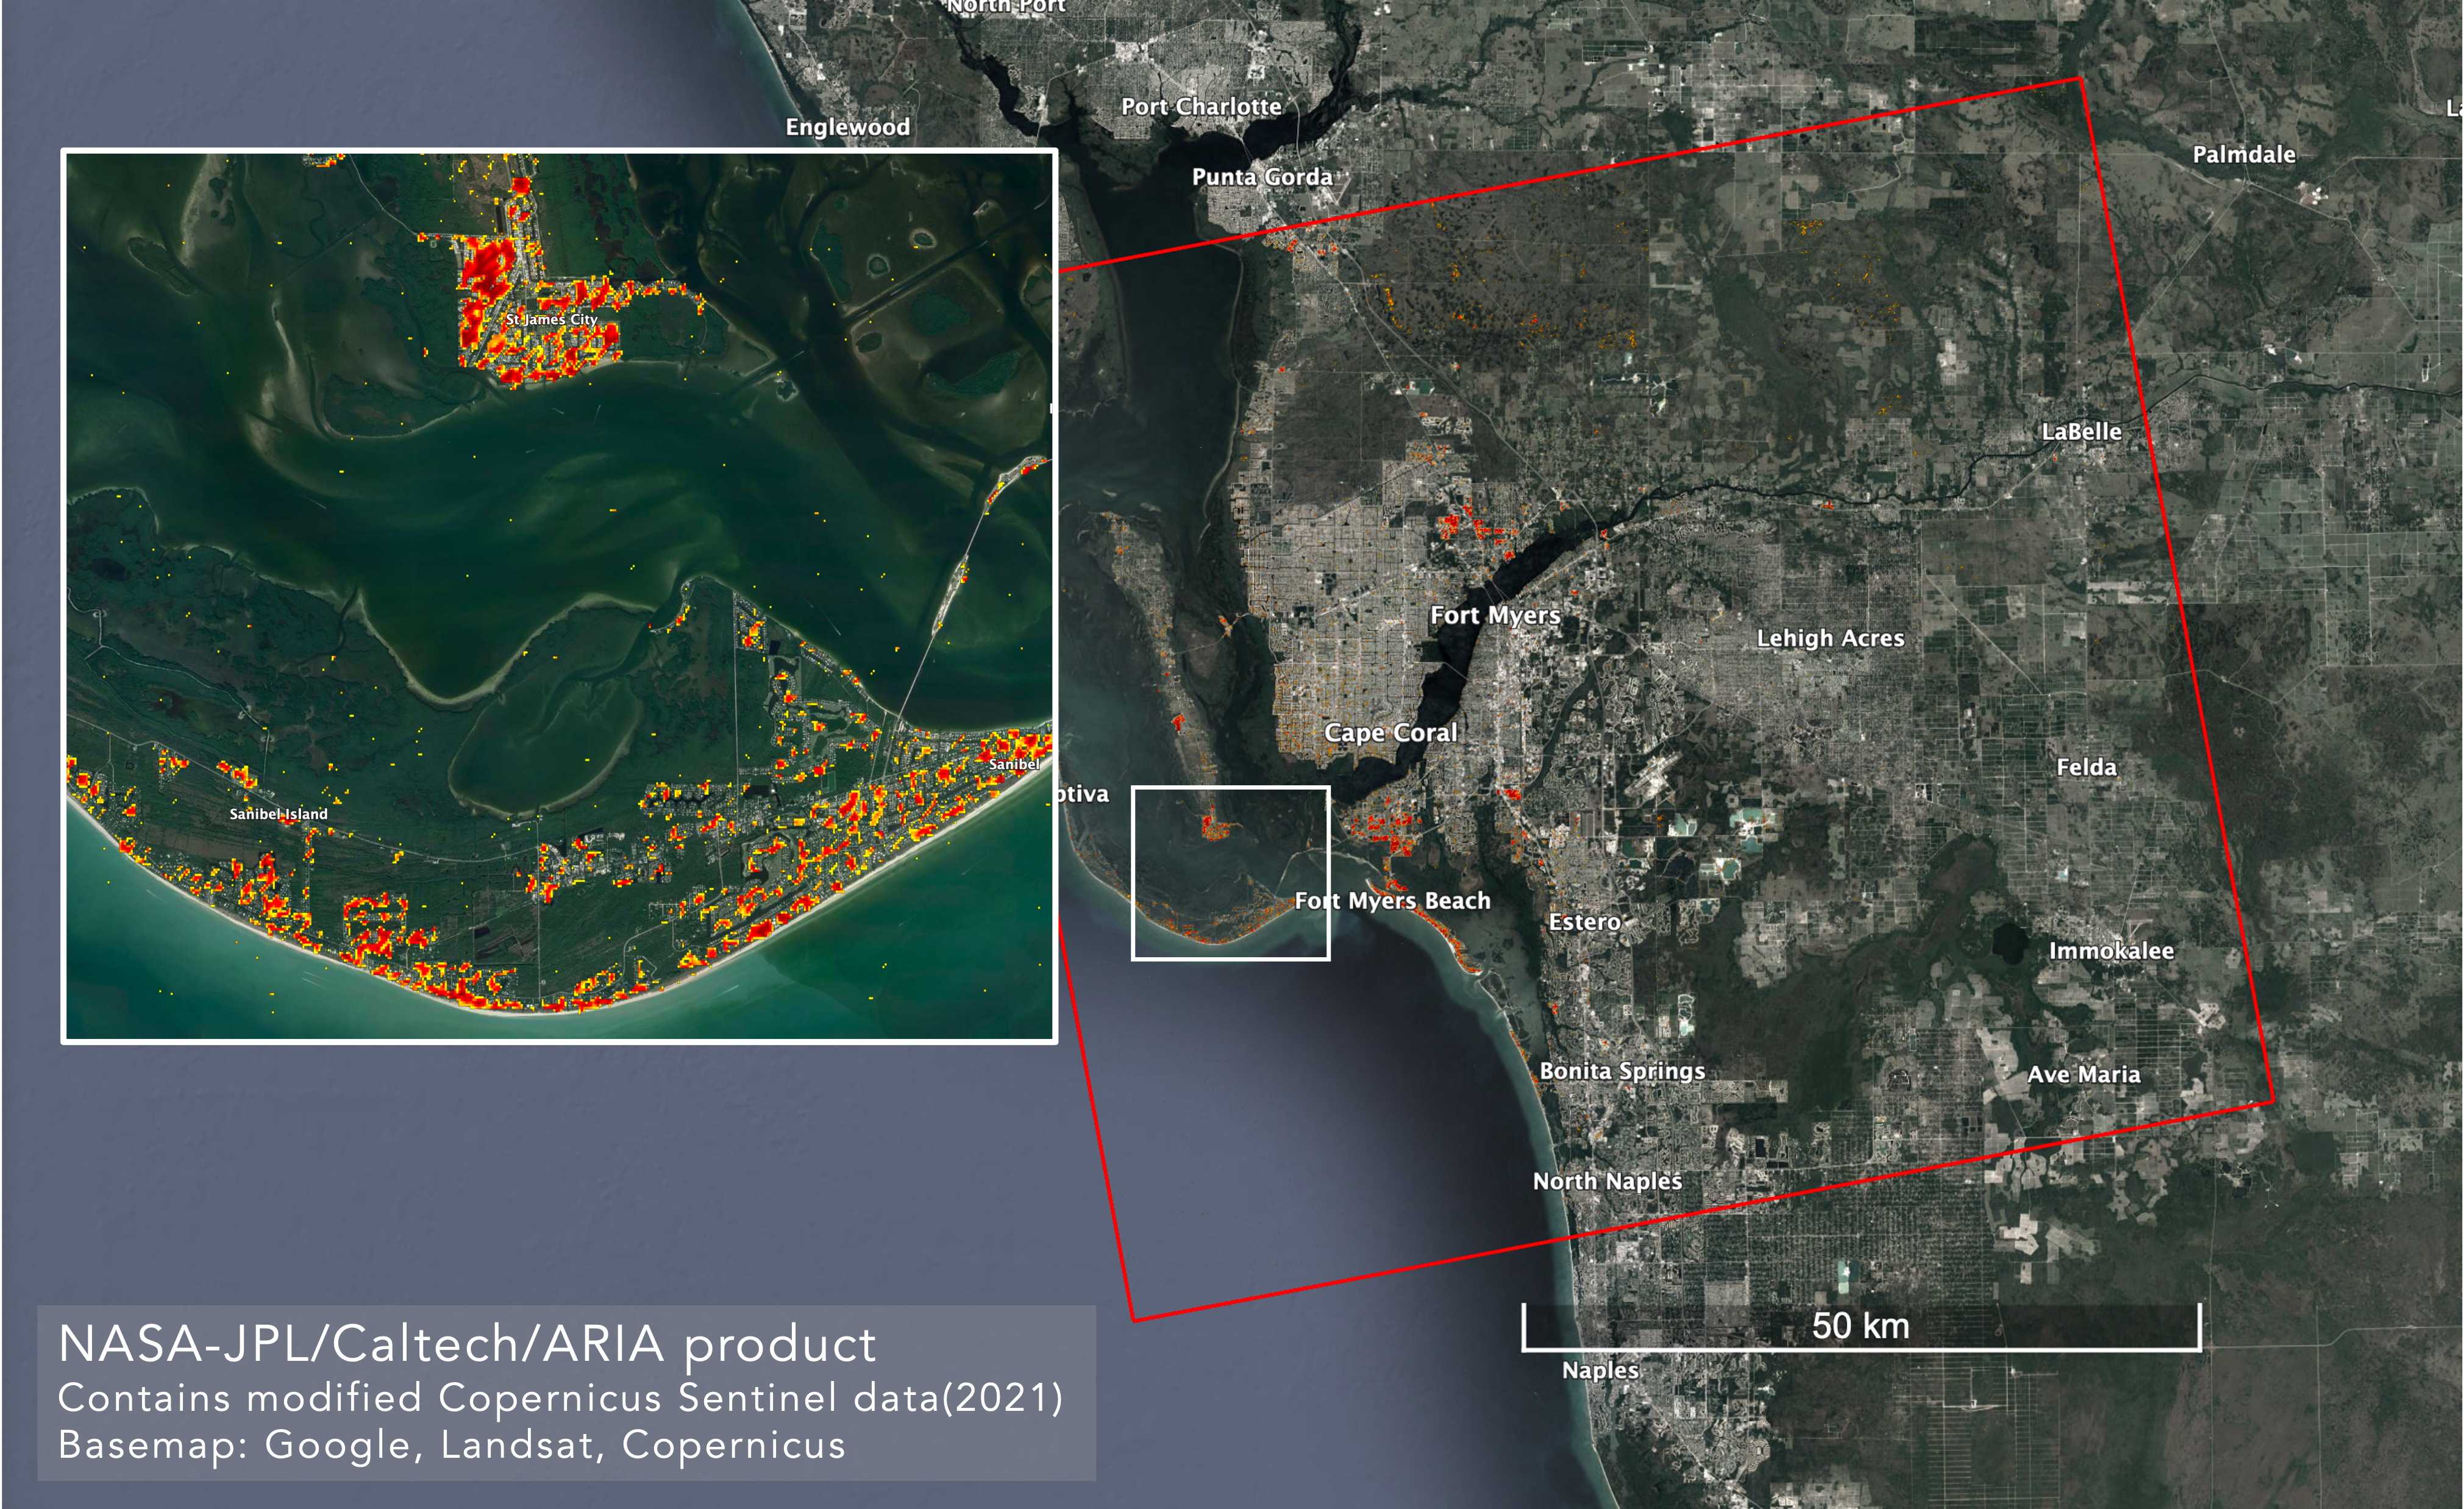

ARIA Maps Damage in Fort Myers From Hurricane Ian

NASA scientists are using satellite data to assess the damage on Florida’s Gulf Coast after Hurricane Ian, which made landfall in the state as a Category 4 storm on Sept. 28, 2022.

The Advanced Rapid Imaging and Analysis (ARIA) team at NASA’s Jet Propulsion Laboratory and Caltech created this damage proxy map on Oct. 2, 2022, showing which parts of the Fort Myers area likely suffered storm damage. The map was derived from synthetic aperture radar (SAR) images acquired by the Copernicus Sentinel-1 satellites, which are operated by the European Space Agency (ESA).

Data from the satellites covered an area of approximately 2,491 square miles (6,452 square kilometers) outlined by the red rectangle. The color variation from pale yellow to red indicates greater drops in radar reflections compared with pre-storm imagery, an indication of possible damage. Preliminary validation was done by comparing the map with media reports and other images.

Credit: NASA/JPL-Caltech/ESA